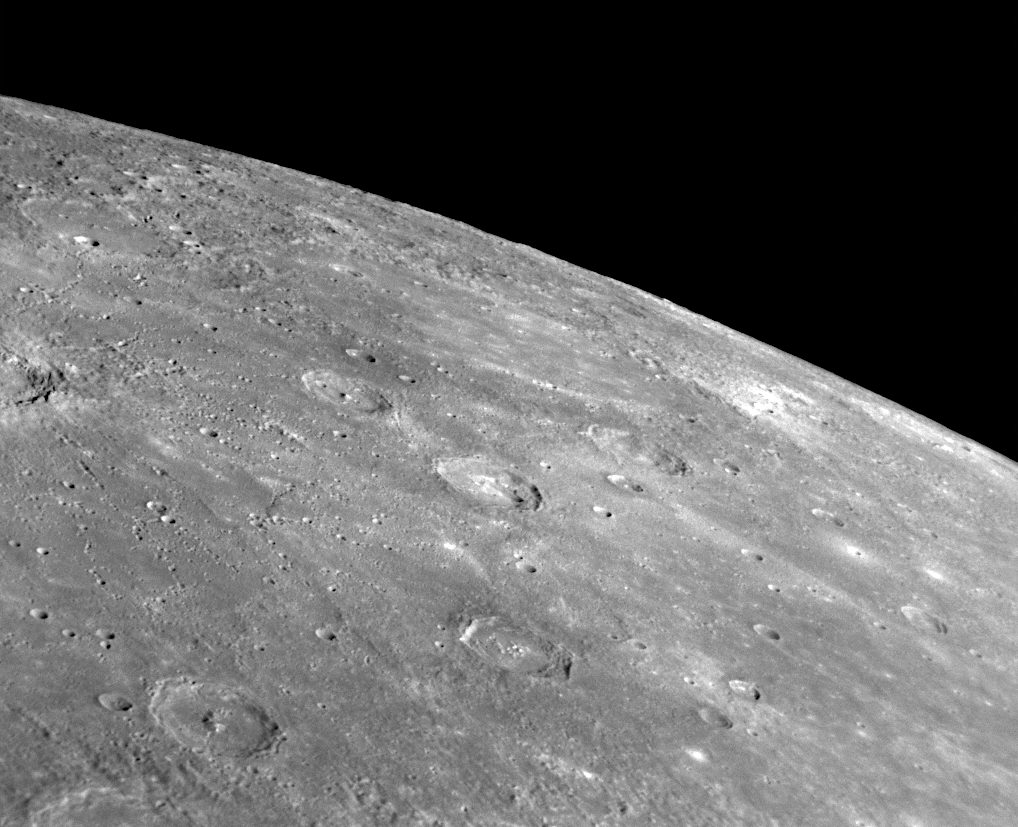

Navoi: An Uncommon Crater Named for the Uzbek Poet

for larger version

At the center of this NAC image is the crater Navoi, named in November 2008 for the Uzbek poet Alisher Navoi (1441-1501) (see PIA11762). Located in the far north of Mercury’s northern hemisphere, Navoi can be seen clearly as a bright orange feature near the top of a previously released enhanced-color Wide Angle Camera (WAC) image of the Caloris basin (part of which is shown in this release) (see PIA10359). As seen in that color WAC image, Navoi contains uncommon reddish material that indicates a different rock composition from its surroundings. In the high-resolution NAC image shown here, Navoi also appears to have an irregularly shaped depression in its center. Such depressions have been seen elsewhere on Mercury, including within Praxiteles crater (PIA12040), and may indicate past volcanic activity.

Date Acquired: January 14, 2008
Image Mission Elapsed Time (MET): 108828804
Instrument: Narrow Angle Camera (NAC) of the Mercury Dual Imaging System (MDIS)
Resolution: 550 meters/pixel (0.34 miles)
Scale: Navoi is 66 kilometers (41 miles) in diameter
Spacecraft Altitude: 21,700 kilometers (13,500 miles)

These images are from MESSENGER, a NASA Discovery mission to conduct the first orbital study of the innermost planet, Mercury. For information regarding the use of images, see the MESSENGER image use policy.

Credit: NASA/Johns Hopkins University Applied Physics Laboratory/Carnegie Institution of Washington